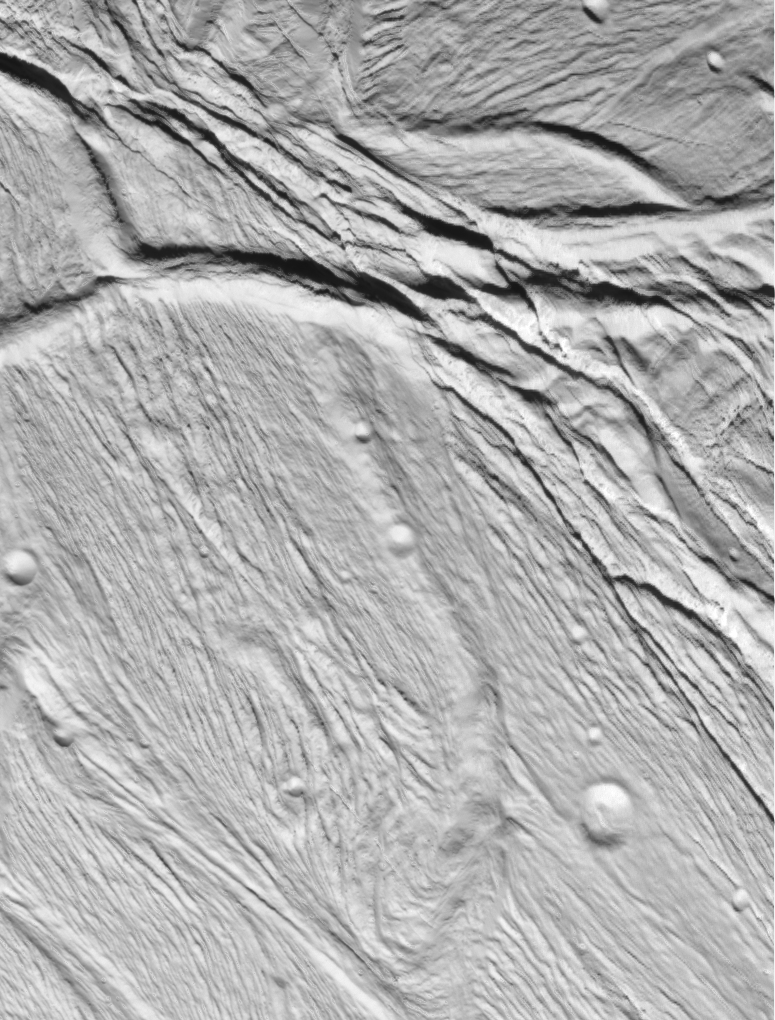

Cassini Views Enceladus Up-Close

Cassini took this image of the ropy, taffy-like topography on Saturn’s moon Enceladus as it soared above the icy moon on Feb. 17, 2005.

This view, about 60 kilometers across (37 miles), shows several different kinds of ridge-and-trough topography, indicative of a variety of horizontal forces near the surface of this 505-kilometer (314-mile) diameter satellite.

Several different kinds of deformation are visible, and a small population of impact craters shows that this is some of the younger terrain on Enceladus. Sunlight illuminates the scene from the bottom.

Interestingly, the topographic relief is only about one kilometer, which is quite low for a small, low gravity satellite. However, this is consistent with other evidence that points to interior melting and resurfacing in Enceladus’ history.

This view was obtained in visible light with the Cassini spacecraft narrow angle camera, at a distance of 10,750 kilometers (6,680 miles) from Enceladus, and at Sun-Enceladus-spacecraft, or phase, angle of 32 degrees. Image scale is 60 meters (197 feet) per pixel. The image has been contrast-enhanced to aid visibility.

A stereo or 3-D version of this region on Enceladus is also available (see PIA06189).

The Cassini-Huygens mission is a cooperative project of NASA, the European Space Agency and the Italian Space Agency. The Jet Propulsion Laboratory, a division of the California Institute of Technology in Pasadena, manages the mission for NASA’s Science Mission Directorate, Washington, D.C. The Cassini orbiter and its two onboard cameras were designed, developed and assembled at JPL. The imaging team is based at the Space Science Institute, Boulder, Colo.

Credit: NASA/JPL/Space Science Institute